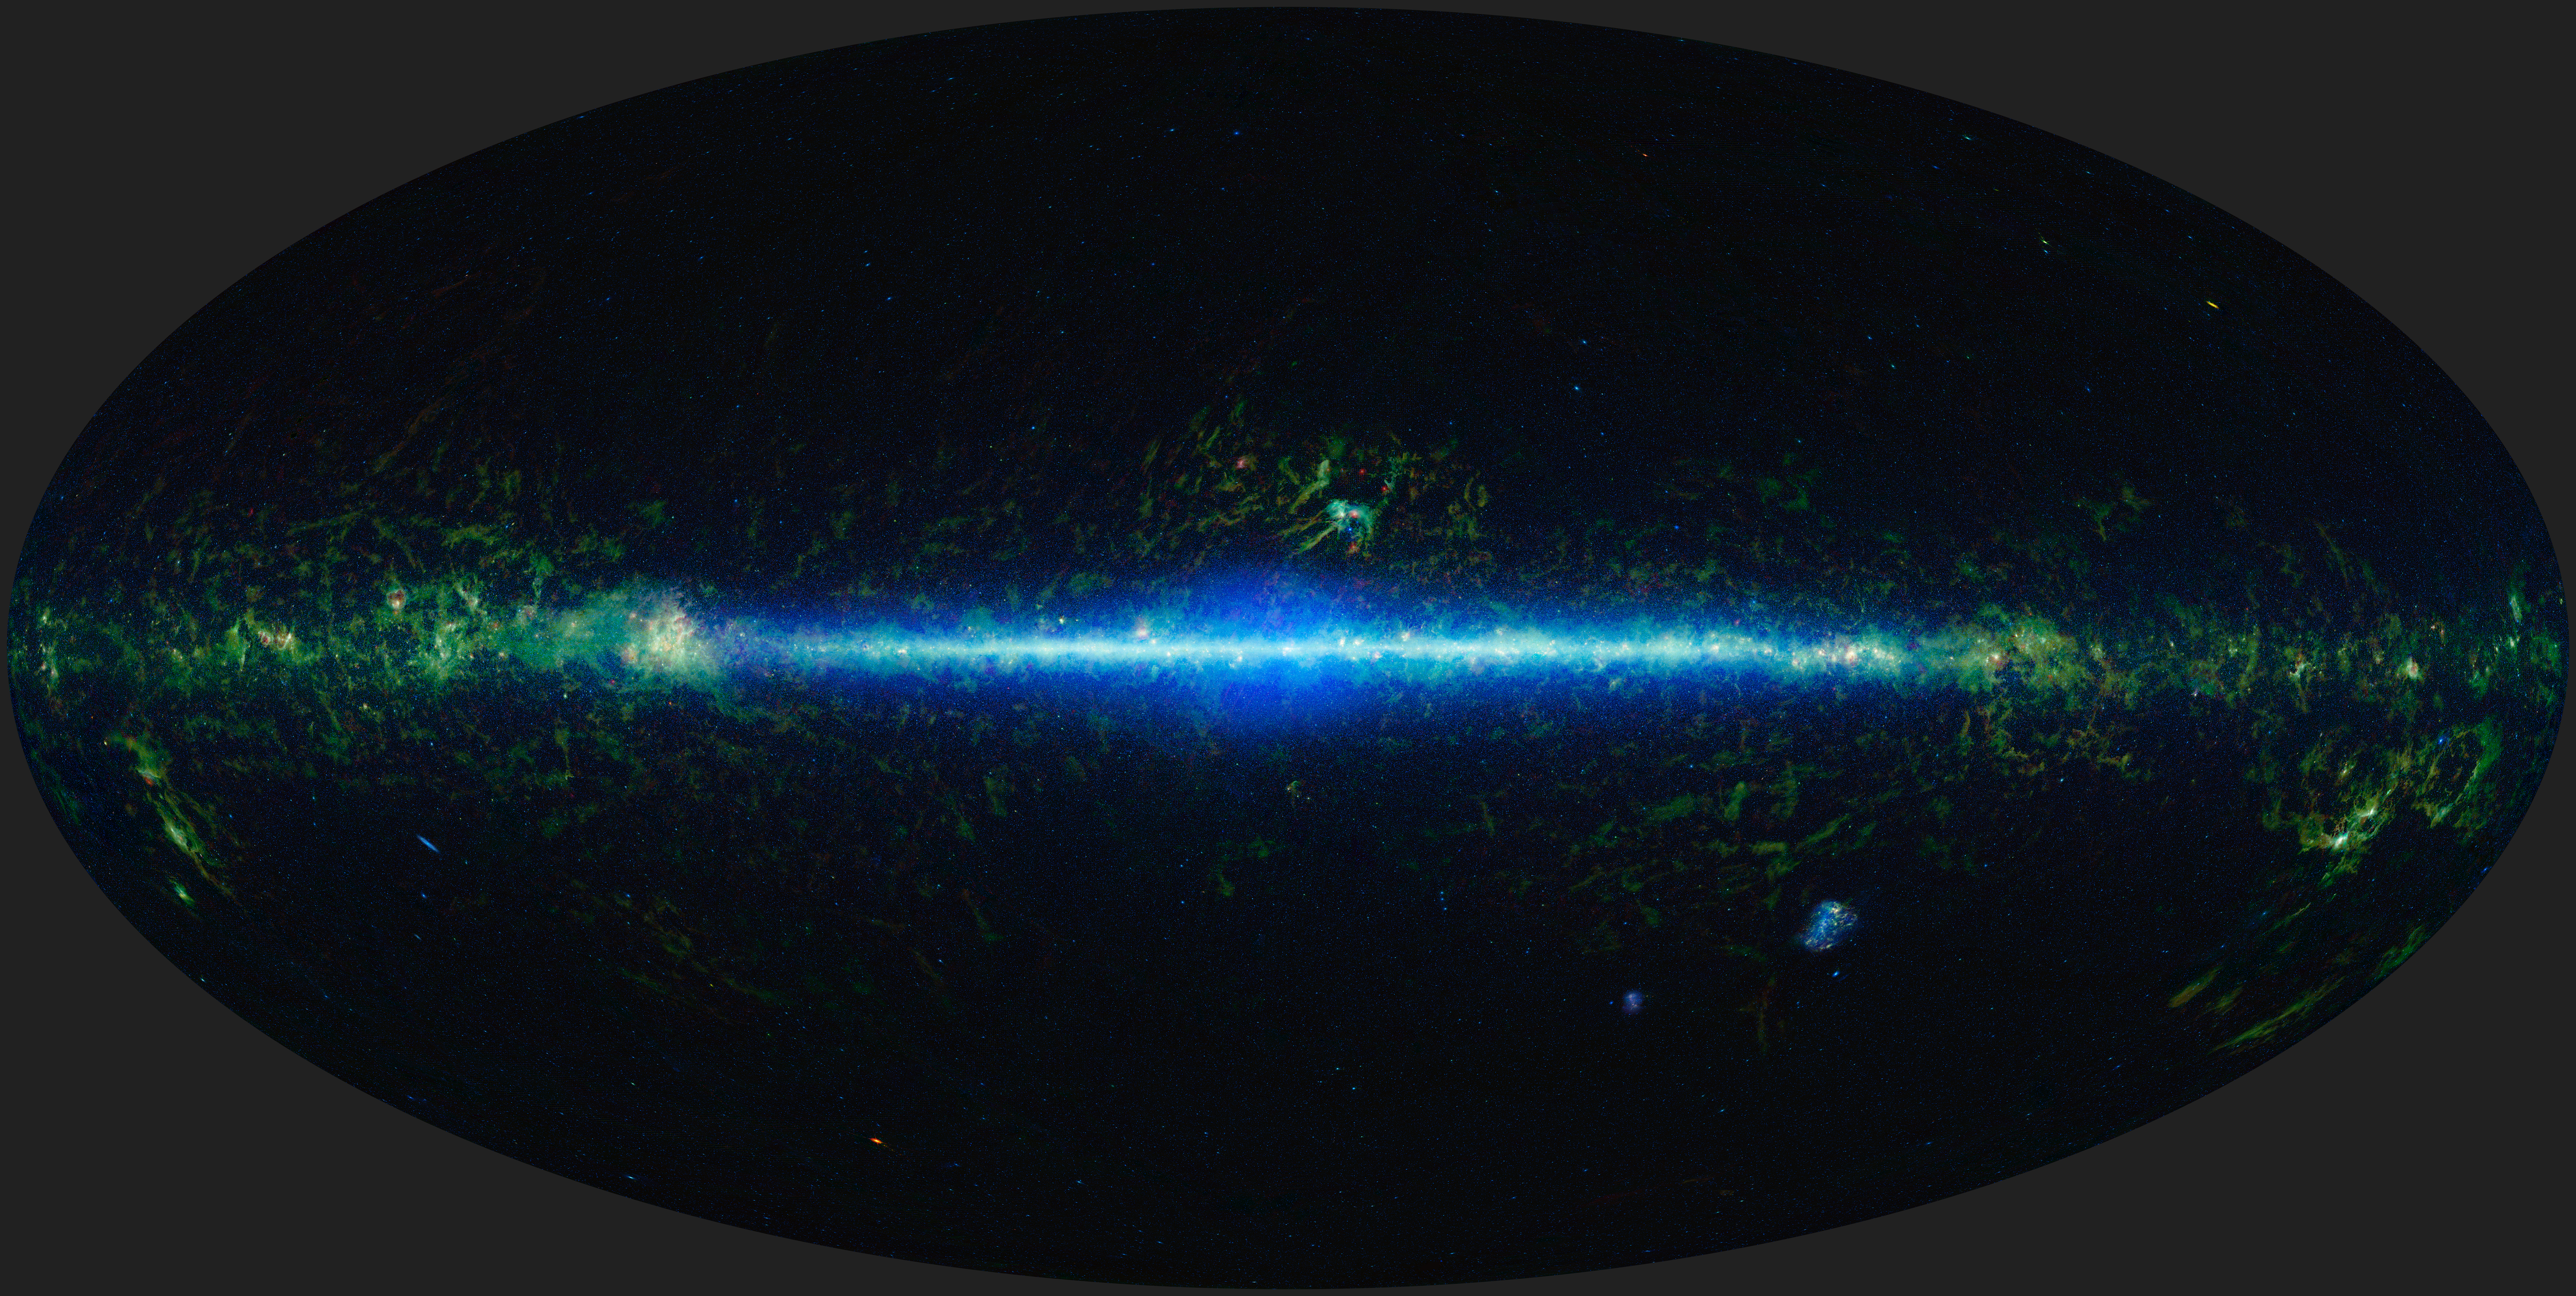

Mapping the Infrared Universe: The Entire WISE Sky

This is a mosaic of the images covering the entire sky as observed by the Wide-field Infrared Survey Explorer (WISE), part of its All-Sky Data Release.

The sky can be thought of as a sphere that surrounds us in three dimensions. To make a map of the sky, astronomers project it into two dimensions. Many different methods can be used to project a spherical surface into a 2-D map. The projection used in this image of the sky, called Aitoff, takes the 3-D sky sphere and slices open one hemisphere, and then flattens the whole thing out into an oval shape.

In the mosaic, the Milky Way Galaxy runs horizontally across this map. The Milky Way is shaped like a disk and our solar system is located in that disk about two-thirds of the way out from the center. So we see the Milky Way as a band running through the sky. As we look toward the center of the galaxy, we are looking through more of the disk than when we are looking at large angles away from the center, and you can see a noticeable increase in stars (colored blue-green) toward the center of the image.

There are some artifacts worth noting in the image. For the image atlas, moving objects such as asteroids and comets were removed. However, some slower moving, bright objects did leave behind residuals. Residuals of the planets Saturn, Mars, and Jupiter are visible in this image as bright red spots off the plane of the Galaxy at the 1:00, 2:00 and 7:00 positions, respectively. In addition, at several locations in the image there are small rectangular shaped features that result from the difficulty in matching background levels of individual atlas frames.

Three of the four wavelengths surveyed by WISE were used to create this image. The colors used in this image represent specific wavelengths of infrared light. Cyan (blue-green) represents light emitted predominantly from stars and galaxies at a wavelength of 3.4 microns. Green and red represent light mostly emitted by dust at 12 and 22 microns, respectively.

NASA’s Jet Propulsion Laboratory, Pasadena, Calif., manages, and operated WISE for NASA’s Science Mission Directorate. The spacecraft was put into hibernation mode after it scanned the entire sky twice, completing its main objectives. Edward Wright is the principal investigator and is at UCLA. The mission was selected competitively under NASA’s Explorers Program managed by the agency’s Goddard Space Flight Center in Greenbelt, Md. The science instrument was built by the Space Dynamics Laboratory in Logan, Utah. The spacecraft was built by Ball Aerospace & Technologies Corp. in Boulder, Colo. Science operations and data processing take place at the Infrared Processing and Analysis Center at the California Institute of Technology in Pasadena. Caltech manages JPL for NASA.

Credit: NASA/JPL-Caltech/UCLA